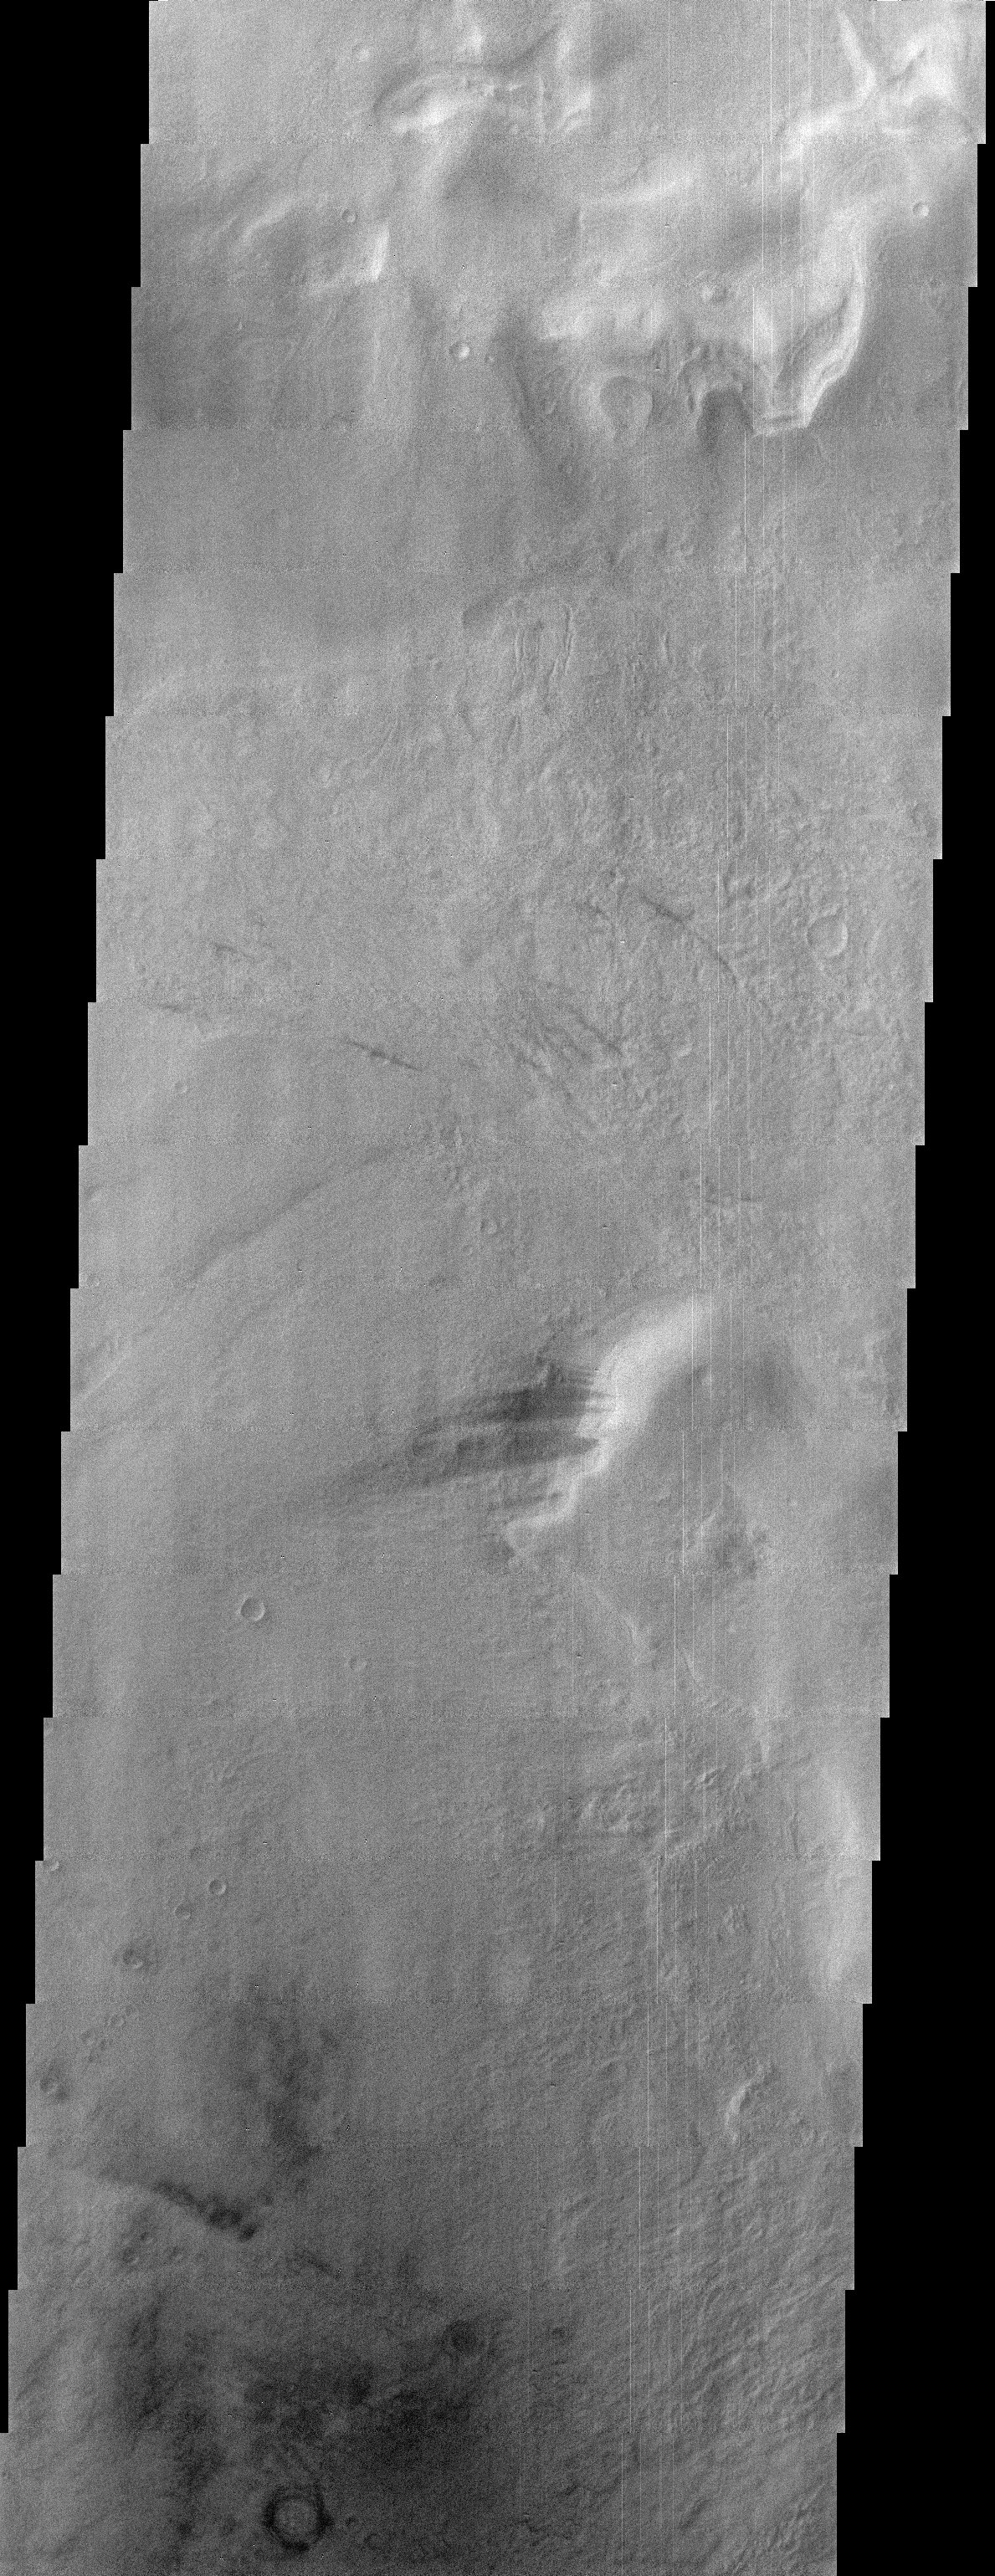

Winter in Hellas Basin

Right now on Mars it is winter in the southern hemisphere. This means that the usually cloudy Hellas Basin is relatively free from clouds. Even though there is little cloud cover, the atmosphere is still much thicker due to the deeper basin compared to elsewhere on Mars, making image details not as crisp as when viewed through thinner atmosphere. In the center of the image are several dark streaks which originate from the side of a higher standing butte. The dark material is likely being eroded from a single layer within the cliff face. Wind has moved some of the eroded dark material to form the streaks.

Note: this THEMIS visual image has not been radiometrically nor geometrically calibrated for this preliminary release. An empirical correction has been performed to remove instrumental effects. A linear shift has been applied in the cross-track and down-track direction to approximate spacecraft and planetary motion. Fully calibrated and geometrically projected images will be released through the Planetary Data System in accordance with Project policies at a later time.

NASA’s Jet Propulsion Laboratory manages the 2001 Mars Odyssey mission for NASA’s Office of Space Science, Washington, D.C. The Thermal Emission Imaging System (THEMIS) was developed by Arizona State University, Tempe, in collaboration with Raytheon Santa Barbara Remote Sensing. The THEMIS investigation is led by Dr. Philip Christensen at Arizona State University. Lockheed Martin Astronautics, Denver, is the prime contractor for the Odyssey project, and developed and built the orbiter. Mission operations are conducted jointly from Lockheed Martin and from JPL, a division of the California Institute of Technology in Pasadena.

Credit: NASA/JPL/Arizona State University